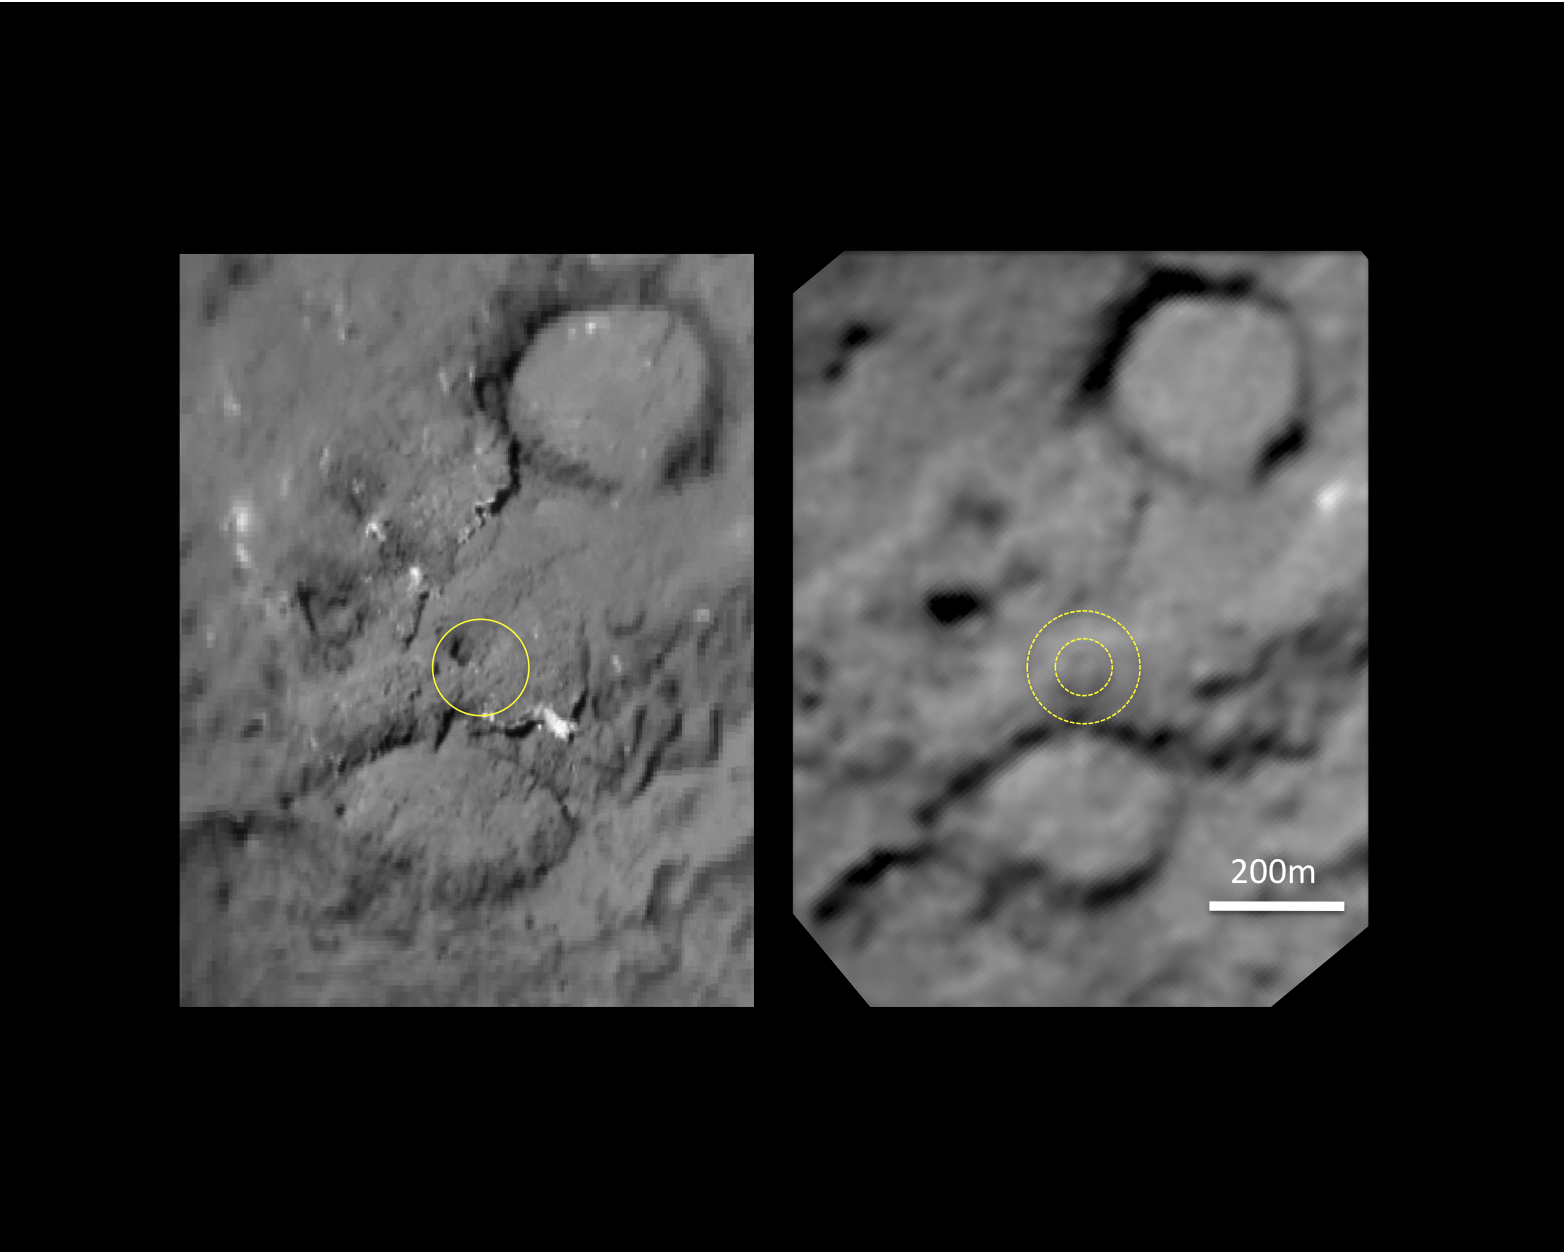

Tempel 1 Impact Site

This pair of images shows the area affected by the impactor released by NASA’s Deep Impact spacecraft in July 2005. On the left, the image from Deep Impact shows a dark mound about 50 meters (160 feet) in size. It is inside a yellow circle that shows the area hit by the impactor released by Deep Impact. The image on the right, newly obtained by NASA’s Stardust spacecraft, shows the impactor erased that dark mound and flattened the area. The outer circle annotated on the right-hand image shows the outer rim of the crater and the inner circle shows the crater floor. The crater is estimated to be 150 meters (500 feet) in diameter.

Scientists are still working to estimate the depth of the crater, but preliminary analysis shows that it is shallow.

The larger craters on the comet are about 300 meters (1,000 feet) across.

Stardust-NExT is a low-cost mission that will expand the investigation of comet Tempel 1 initiated by NASA’s Deep Impact spacecraft. JPL, a division of the California Institute of Technology in Pasadena, manages Stardust-NExT for the NASA Science Mission Directorate, Washington, D.C. Joe Veverka of Cornell University, Ithaca, N.Y., is the mission’s principal investigator. Lockheed Martin Space Systems, Denver, built the spacecraft and manages day-to-day mission operations.

Credit: NASA/JPL-Caltech/University of Maryland/Cornell